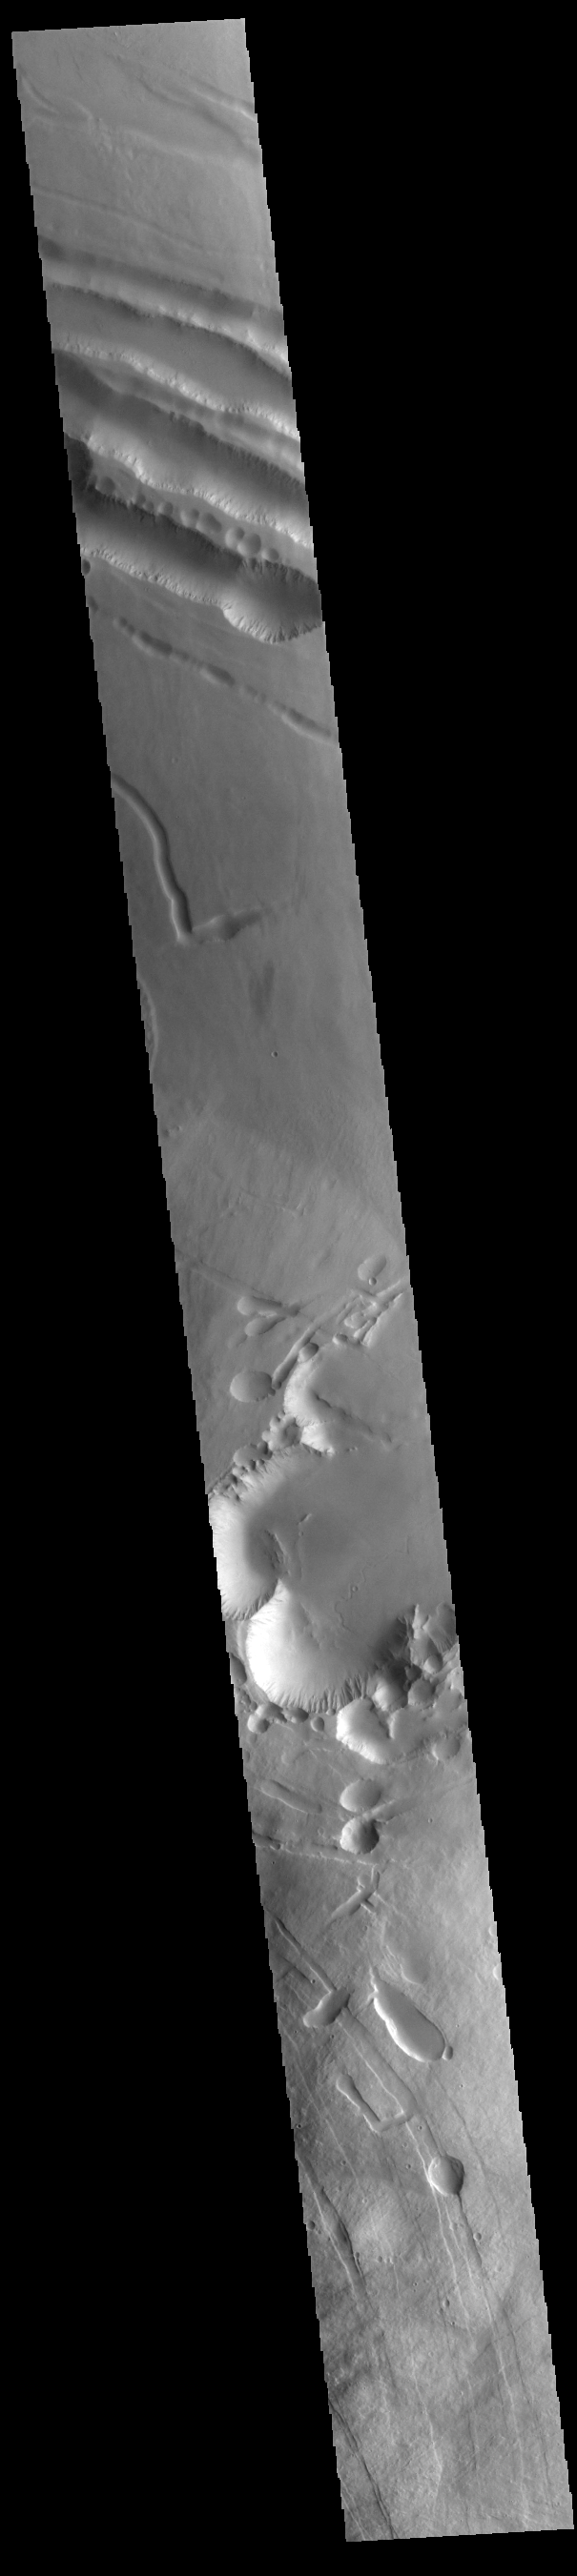

Pavonis Mons Flank

This VIS image shows a portion of the northern flank of Pavonis Mons. The linear features at the top of the image are concentric faults. The linear and sinuous channel-like features at the bottom of the image likely formed by collapse of the roof of lava tubes into the empty space beneath.

Pavonis Mons is the central volcano of the three large Tharsis volcanoes. In order from north to south the volcanoes are Ascreaus Mons, Pavonis Mons and Arsia Mons. All three volcanoes form a line located along a tectonic bulge caused by extensional forces in the region. Along this trend there are increased tectonic features and additional lava flows that arose from the flanks of the volcanoes rather than just the summit. Like the other large volcanoes in the region, Pavonis Mons is a shield volcano. Shield volcanoes are formed by lava flows originating near or at the summit, building up layers upon layers of lava. In shield volcanoes summit calderas are typically formed where the surface collapses into the void formed by an emptied magma chamber. Pavonis Mons is the smallest of the three volcanoes with a summit of only 14km (8.7 miles) and a width of 375 km (233 miles). Like most shield volcanoes the surface has a low profile. In the case of Pavonis Mons the average slope is only 4 degrees. Pavonis means peacock in Latin, making its name peacock mountain.

Credit: NASA/JPL-Caltech/ASU